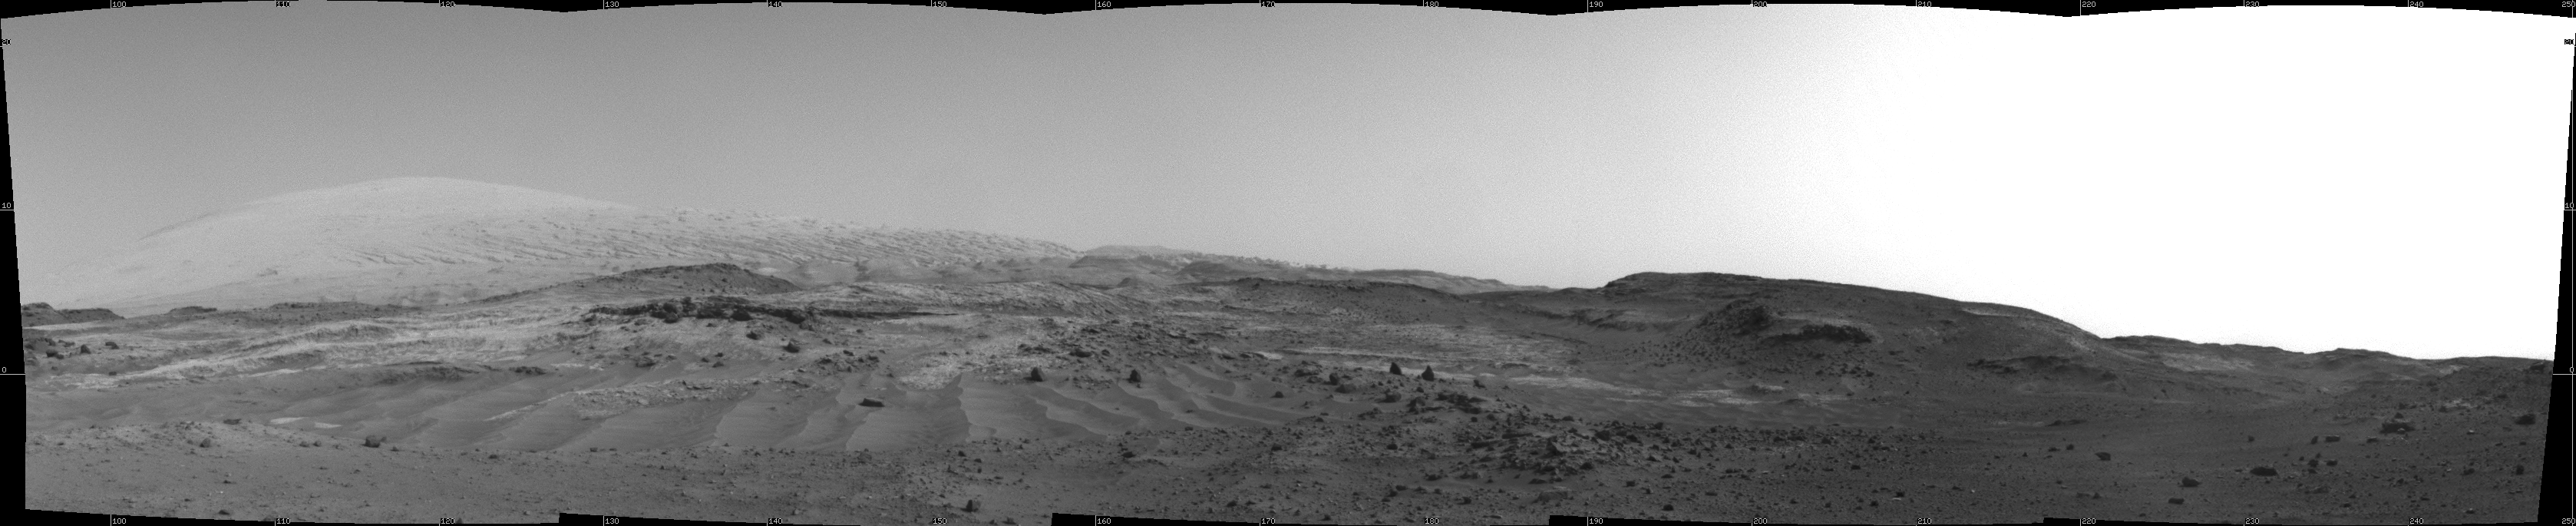

Scene From ‘Artist’s Drive’ on Mars

NASA’s Curiosity Mars rover used its Navigation Camera (Navcam) to capture this view on April 11, 2015, during the 952nd Martian day, or sol of the rover’s work on Mars. The rover’s location was in a valley called “Artist’s Drive” on the route up Mount Sharp.

The view spans from east, at left, to southwest, at right. Upper Mount Sharp appears on the horizon at left.

NASA’s Jet Propulsion Laboratory, a division of the California Institute of Technology, Pasadena, manages the Mars Science Laboratory Project for NASA’s Science Mission Directorate, Washington. JPL designed and built the project’s Curiosity rover and the rover’s Navcam.

Credit: NASA/JPL-Caltech